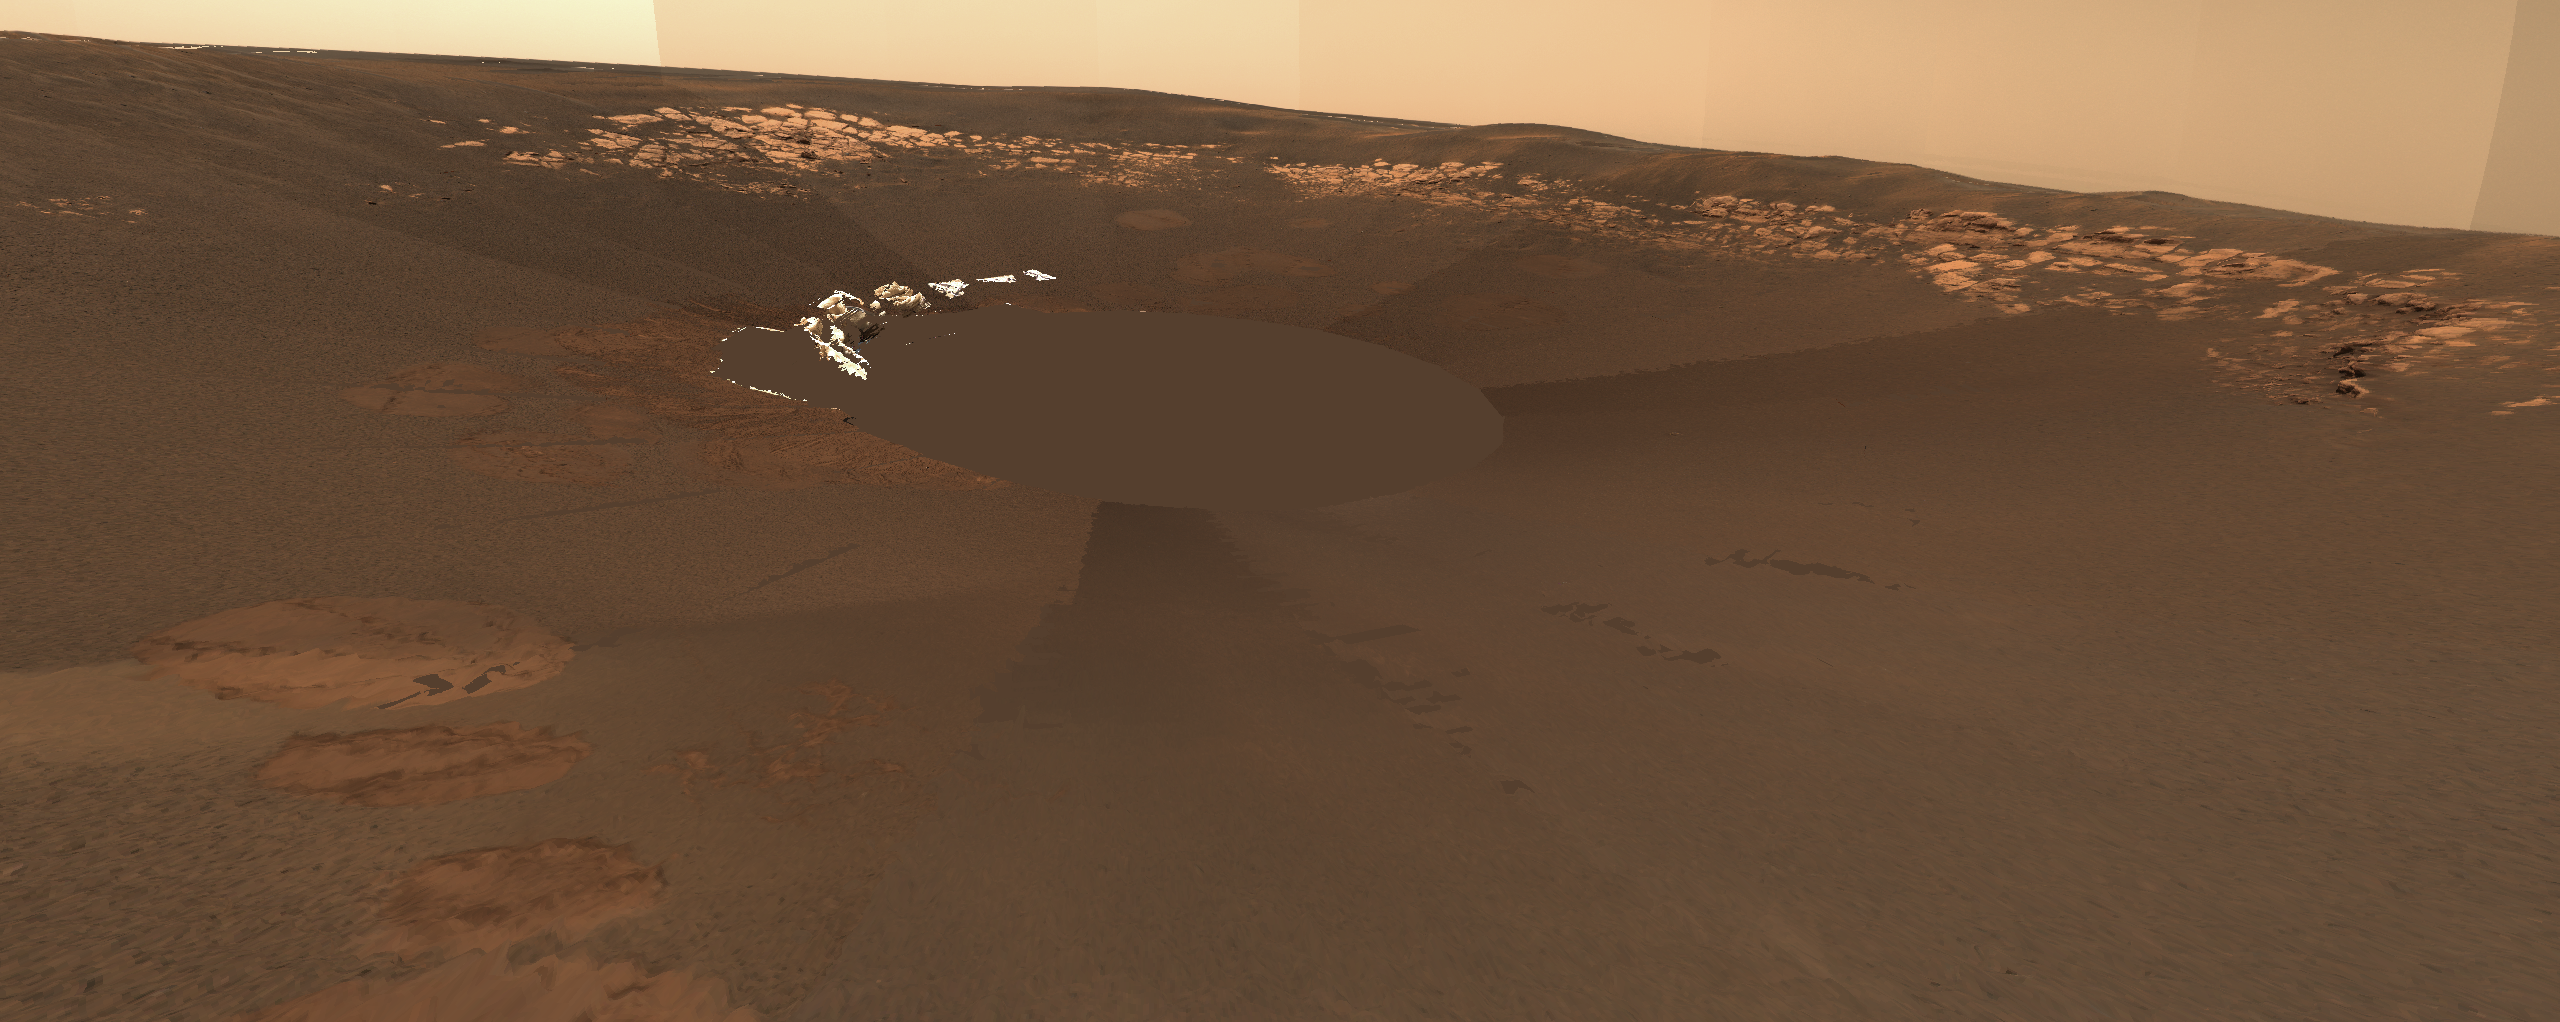

Opportunity Landing Spot Panorama (3-D Model)

The rocky outcrop traversed by the Mars Exploration Rover Opportunity is visible in this three-dimensional model of the rover’s landing site. Opportunity has acquired close-up images along the way, and scientists are using the rover’s instruments to closely examine portions of interest. The white fragments that look crumpled near the center of the image are portions of the airbags. Distant scenery is displayed on a spherical backdrop or “billboard” for context. Artifacts near the top rim of the crater are a result of the transition between the three-dimensional model and the billboard. Portions of the terrain model lacking sufficient data appear as blank spaces or gaps, colored reddish-brown for better viewing. This image was generated using special software from NASA’s Ames Research Center and a mosaic of images taken by the rover’s panoramic camera.

The rocky outcrop traversed by the Mars Exploration Rover Opportunity is visible in this zoomed-in portion of a three-dimensional model of the rover’s landing site. Opportunity has acquired close-up images along the way, and scientists are using the rover’s instruments to closely examine portions of interest. The white fragments that look crumpled near the center of the image are portions of the airbags. Distant scenery is displayed on a spherical backdrop or “billboard” for context. Artifacts near the top rim of the crater are a result of the transition between the three-dimensional model and the billboard. Portions of the terrain model lacking sufficient data appear as blank spaces or gaps, colored reddish-brown for better viewing. This image was generated using special software from NASA’s Ames Research Center and a mosaic of images taken by the rover’s panoramic camera.

Credit: NASA/JPL/Cornell